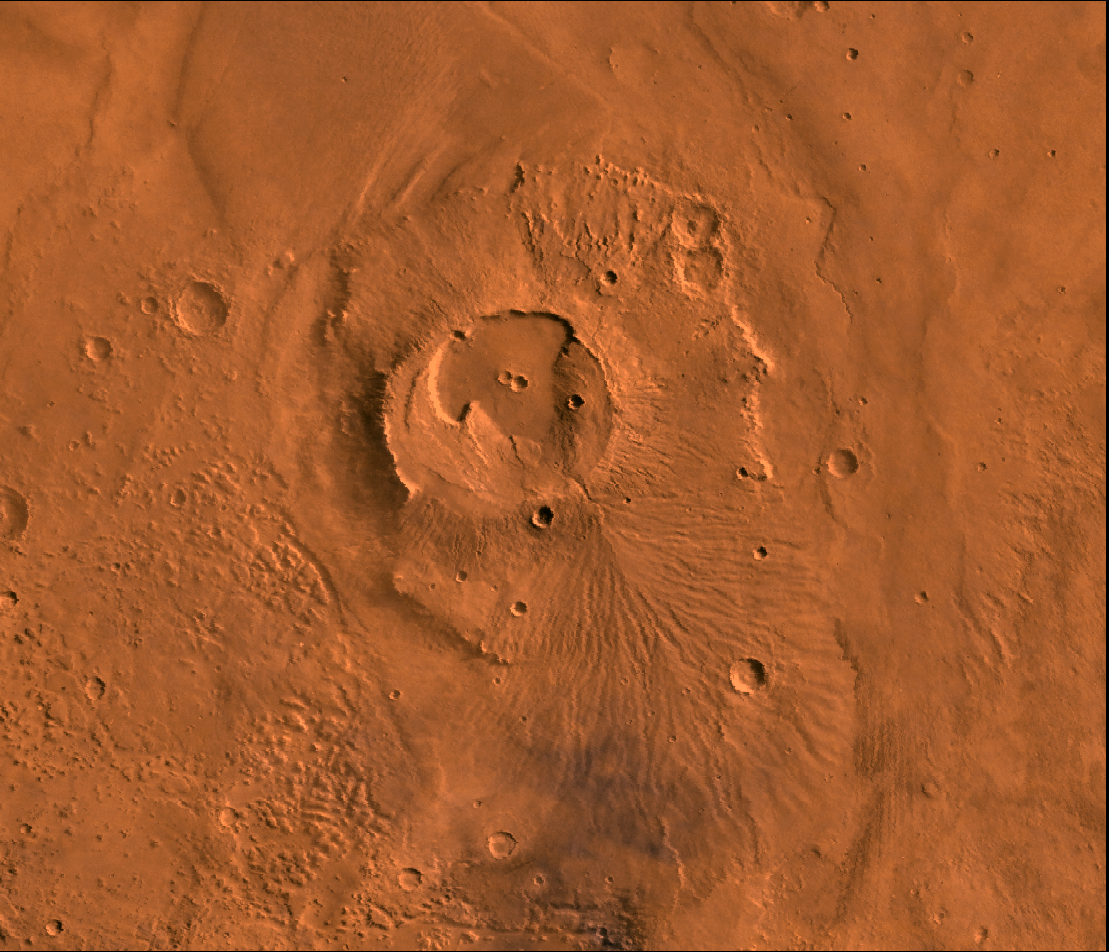

Apollinaris Patera

A color image of the Apollinaris Patera Region of Mars; north toward top. The scene shows the 80-km-wide central caldera of Apollinaris, a plume of young flows extending south down the flank of the volcano, a cliff and chaotic terrain west of the volcano, and the surrounding younger deposits of the Medusae Fossae Formation (north and east). A patera (Latin for shallow dish or saucer) is a volcano of broad areal extent with little vertical relief.

This image is a composite of Viking medium-resolution images in black and white and low-resolution images in color. The image extends from latitude 12 degrees S. to 6 degrees S. and from longitude 182 degrees to 189 degrees; Mercator projection.

Apollinaris Patera is an isolated volcano (about 400 km across) lying on the Martian highlands just north of Gusev impact crater and the termination of Ma’adim Vallis. After the main edifice was built, eruption continued on the volcano’s southern flank to form a broad ridge overlapping the original shield. Breakdown of ice-rich materials formed chaos on its western edge. Finally the friable materials (possible ash?) of the Medusae Fossae Fm were deposited.

Credit: NASA/JPL/USGS